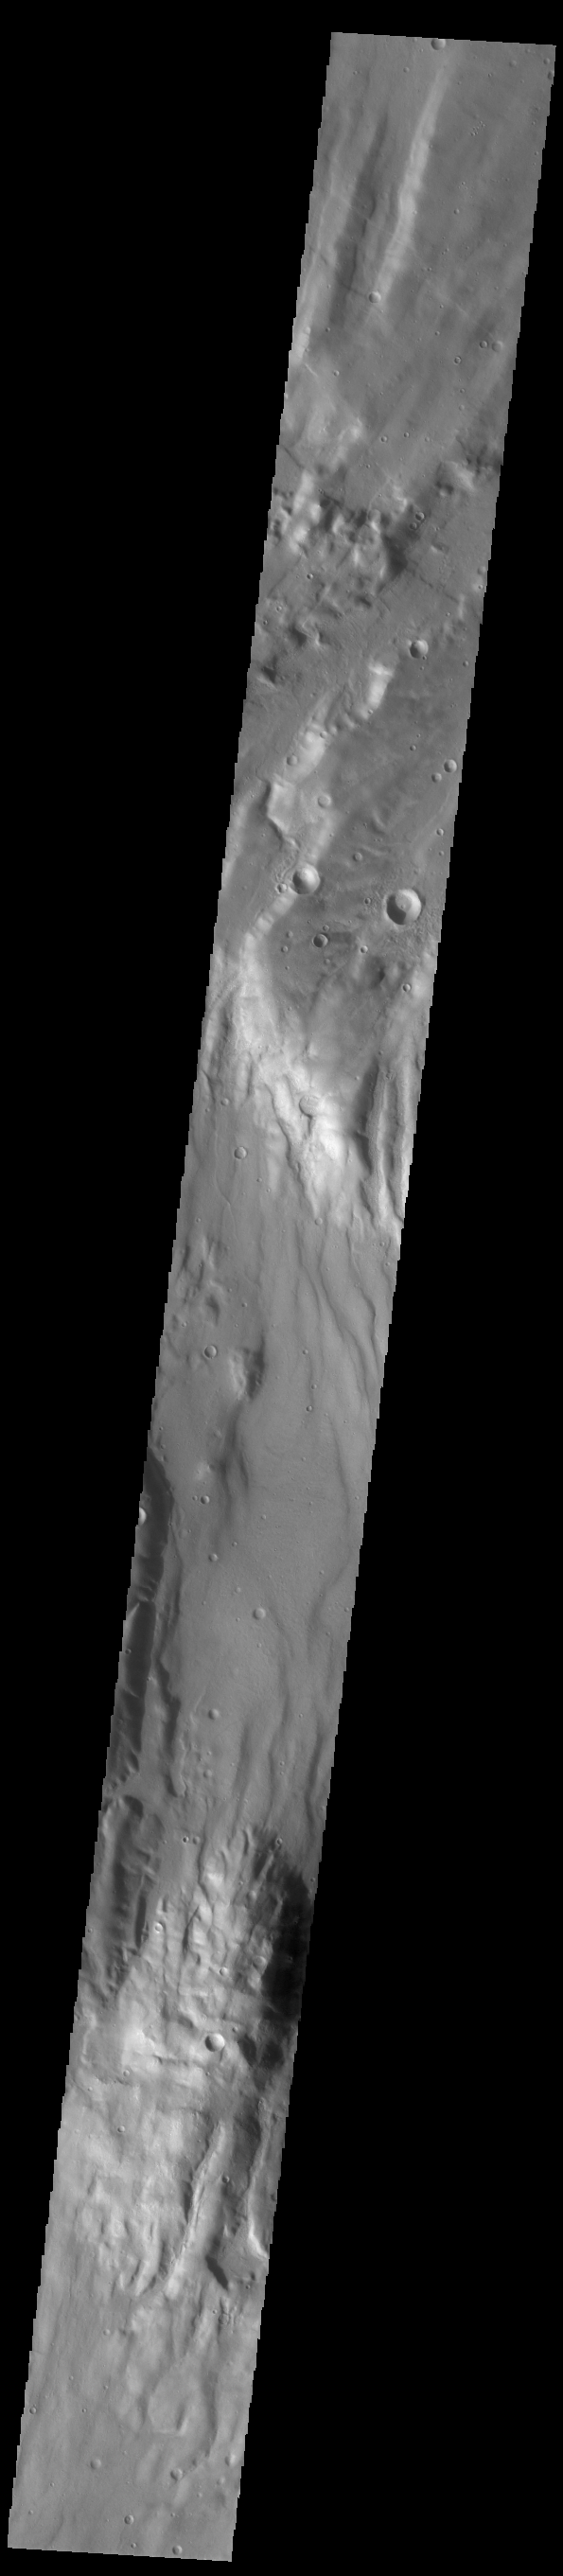

Fossae

Today’s VIS image shows an unnamed region of fractures and graben. Located south of Solis Planum, between Claitas Fossae and Coracis Fossae, this region of fossae has the same appearance and graben orientation of the bordering named Fossae. Fossae are long linear depressions called graben and are formed by extension of the crust and faulting. When large amounts of pressure or tension are applied to rocks on timescales that are fast enough that the rock cannot respond by deforming, the rock breaks along faults. In the case of a graben, two parallel faults are formed by extension of the crust and the rock in between the faults drops downward into the space created by the extension.

Credit: NASA/JPL-Caltech/ASU